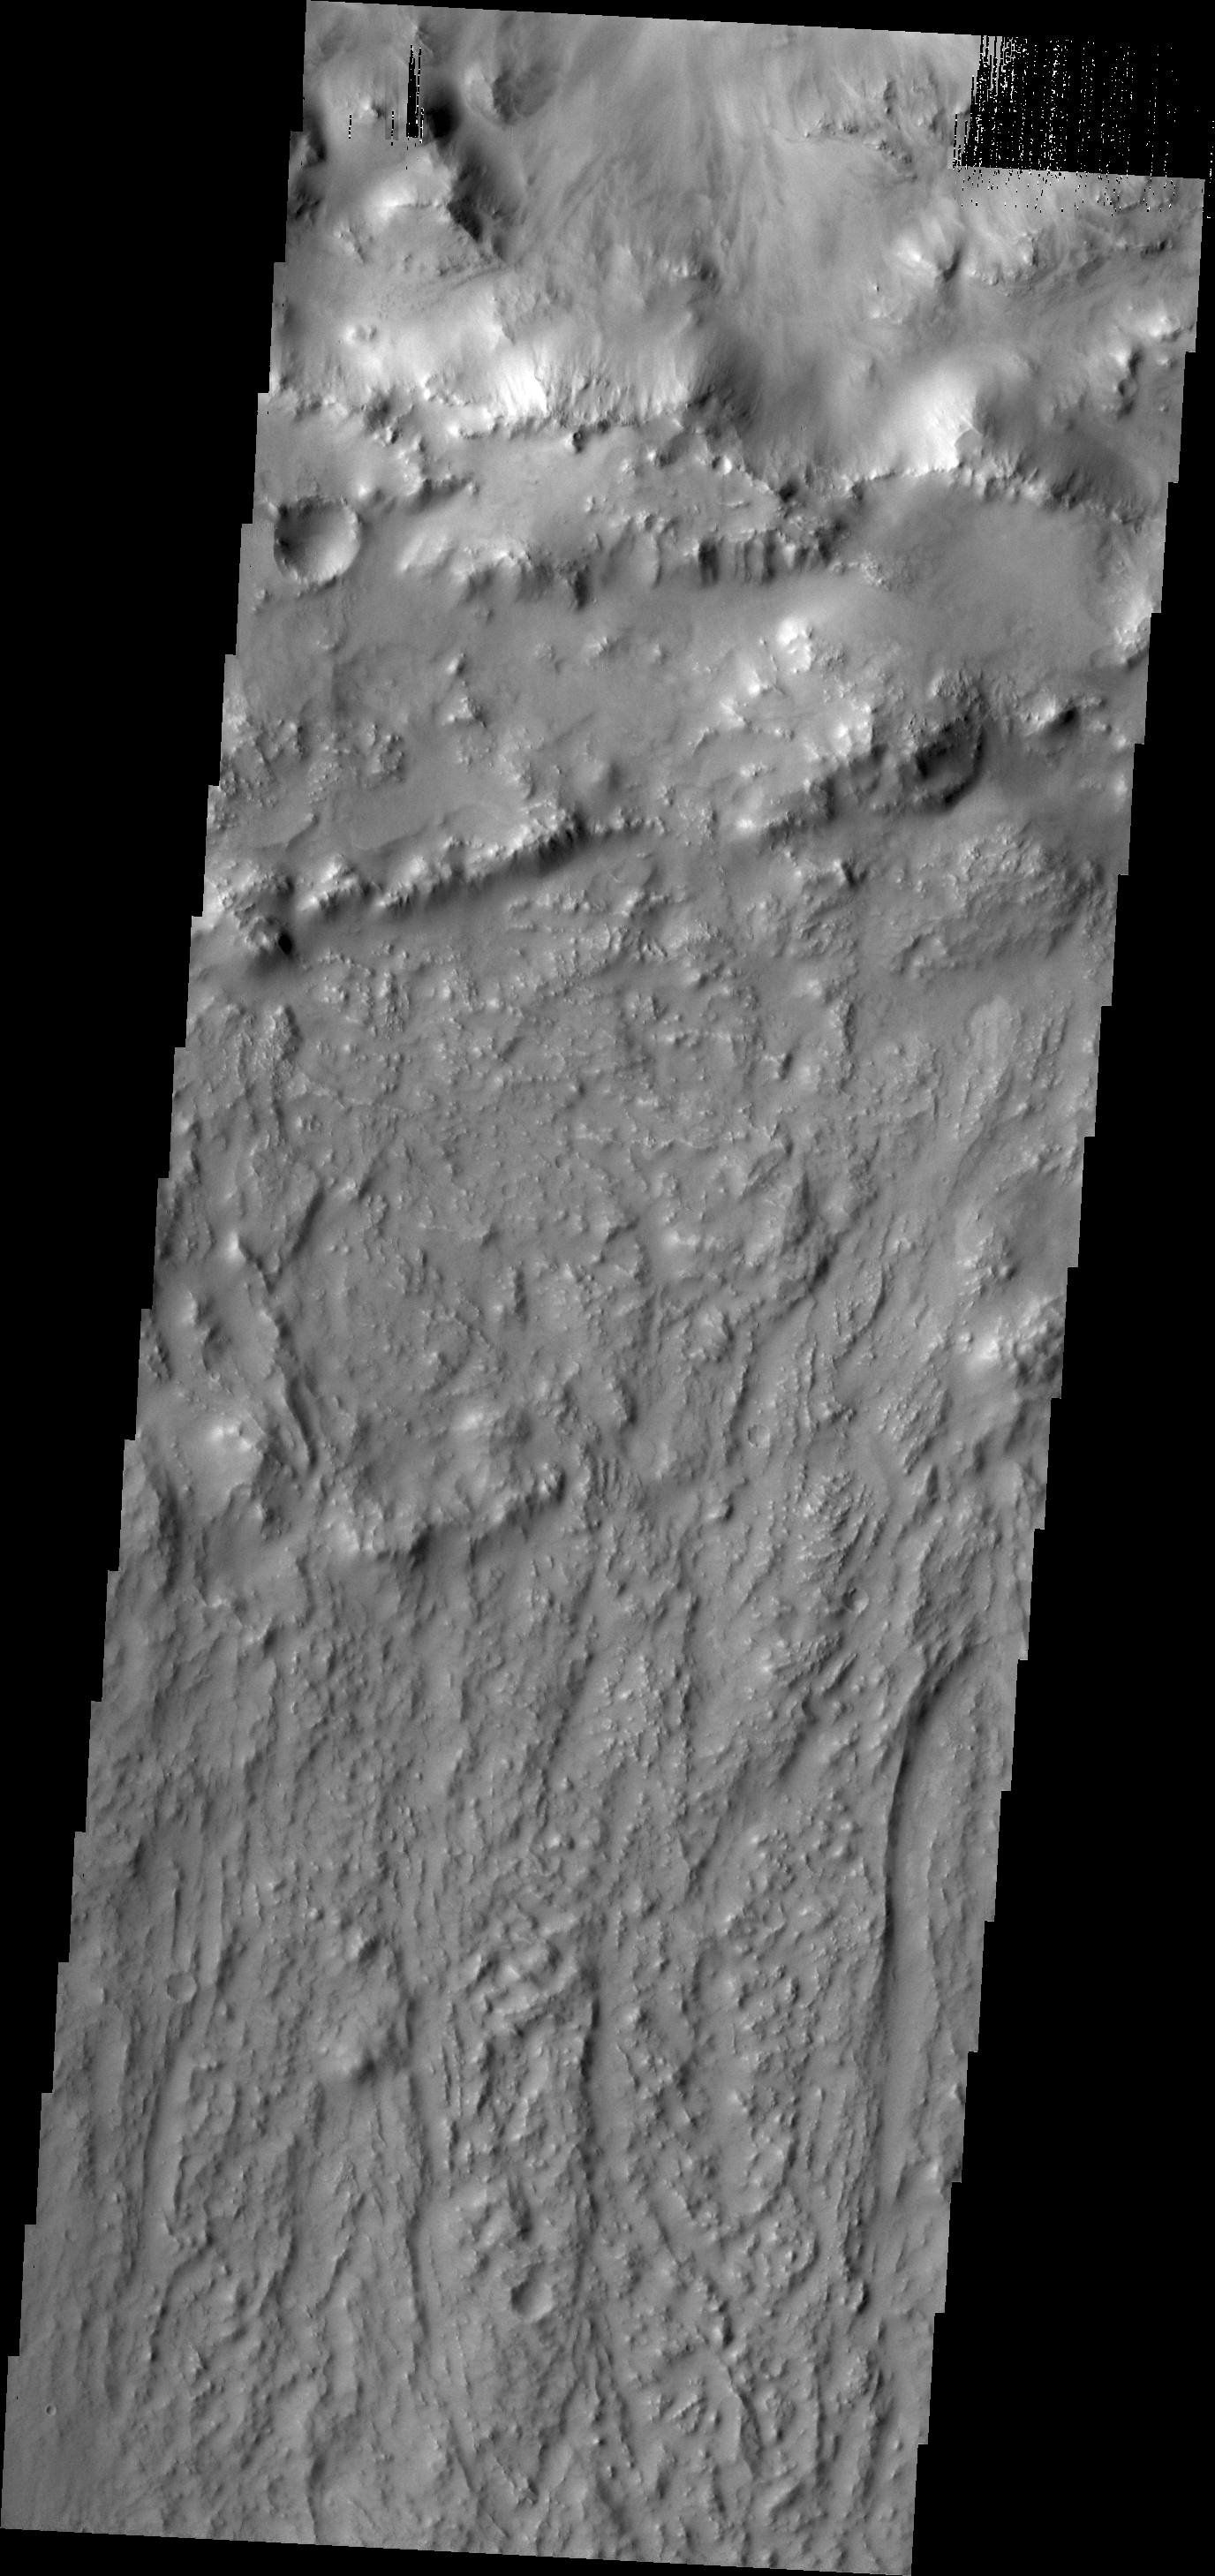

Ejecta Texture

Today’s VIS image shows the southern rim of Lockyer Crater and part of its ejecta blanket.

Credit: NASA/JPL/ASU